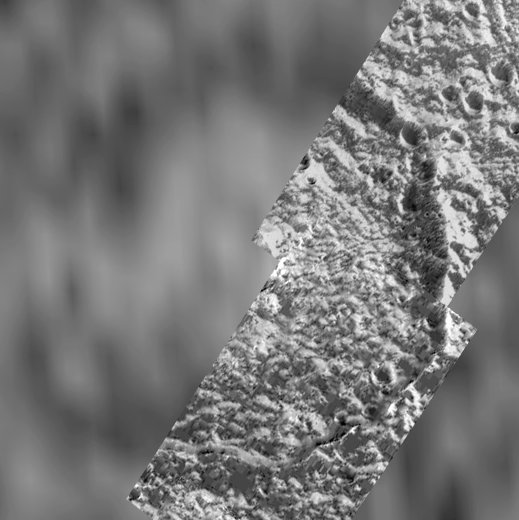

A Polar Crater on Ganymede

This circular 36 kilometer (22 mile) diameter impact crater near the north pole of Jupiter’s moon Ganymede has a floor that is partially brightened. On September 6, 1996, NASA’s Galileo spacecraft obtained images of an 18 kilometer (11 miles) wide swath through this area. The Galileo data, acquired at a resolution of 46 meters (151 feet) pixel (picture element), is shown overlain on data obtained by NASA’s Voyager spacecraft in 1979. In Voyager data the crater was thought to be flooded by icy volcanism, but in Galileo data it is seen to be brightened by frost deposition. The Voyager data, taken at a resolution of 1.3 kilometers (0.8 miles) per pixel, shows a circular feature with a bright deposit on the northern half of its floor. North is toward the top of the picture. Illumination in the image is from the southeast, and frost appears to be collecting on north facing slopes of ridges and crater rims. Fractures cross the floor of the large crater, and the northeastern rim displays two large blocks of ice which have collapsed off the side of the steep crater wall. The Galileo images were taken by the Solid State Imaging (CCD) system at a range of about 2243 kilometers (1391 miles) from the surface of Ganymede.

The Jet Propulsion Laboratory, Pasadena, CA manages the Galileo mission for NASA’s Office of Space Science, Washington, DC. JPL is an operating division of California Institute of Technology (Caltech).

Credit: NASA/JPL/Brown University